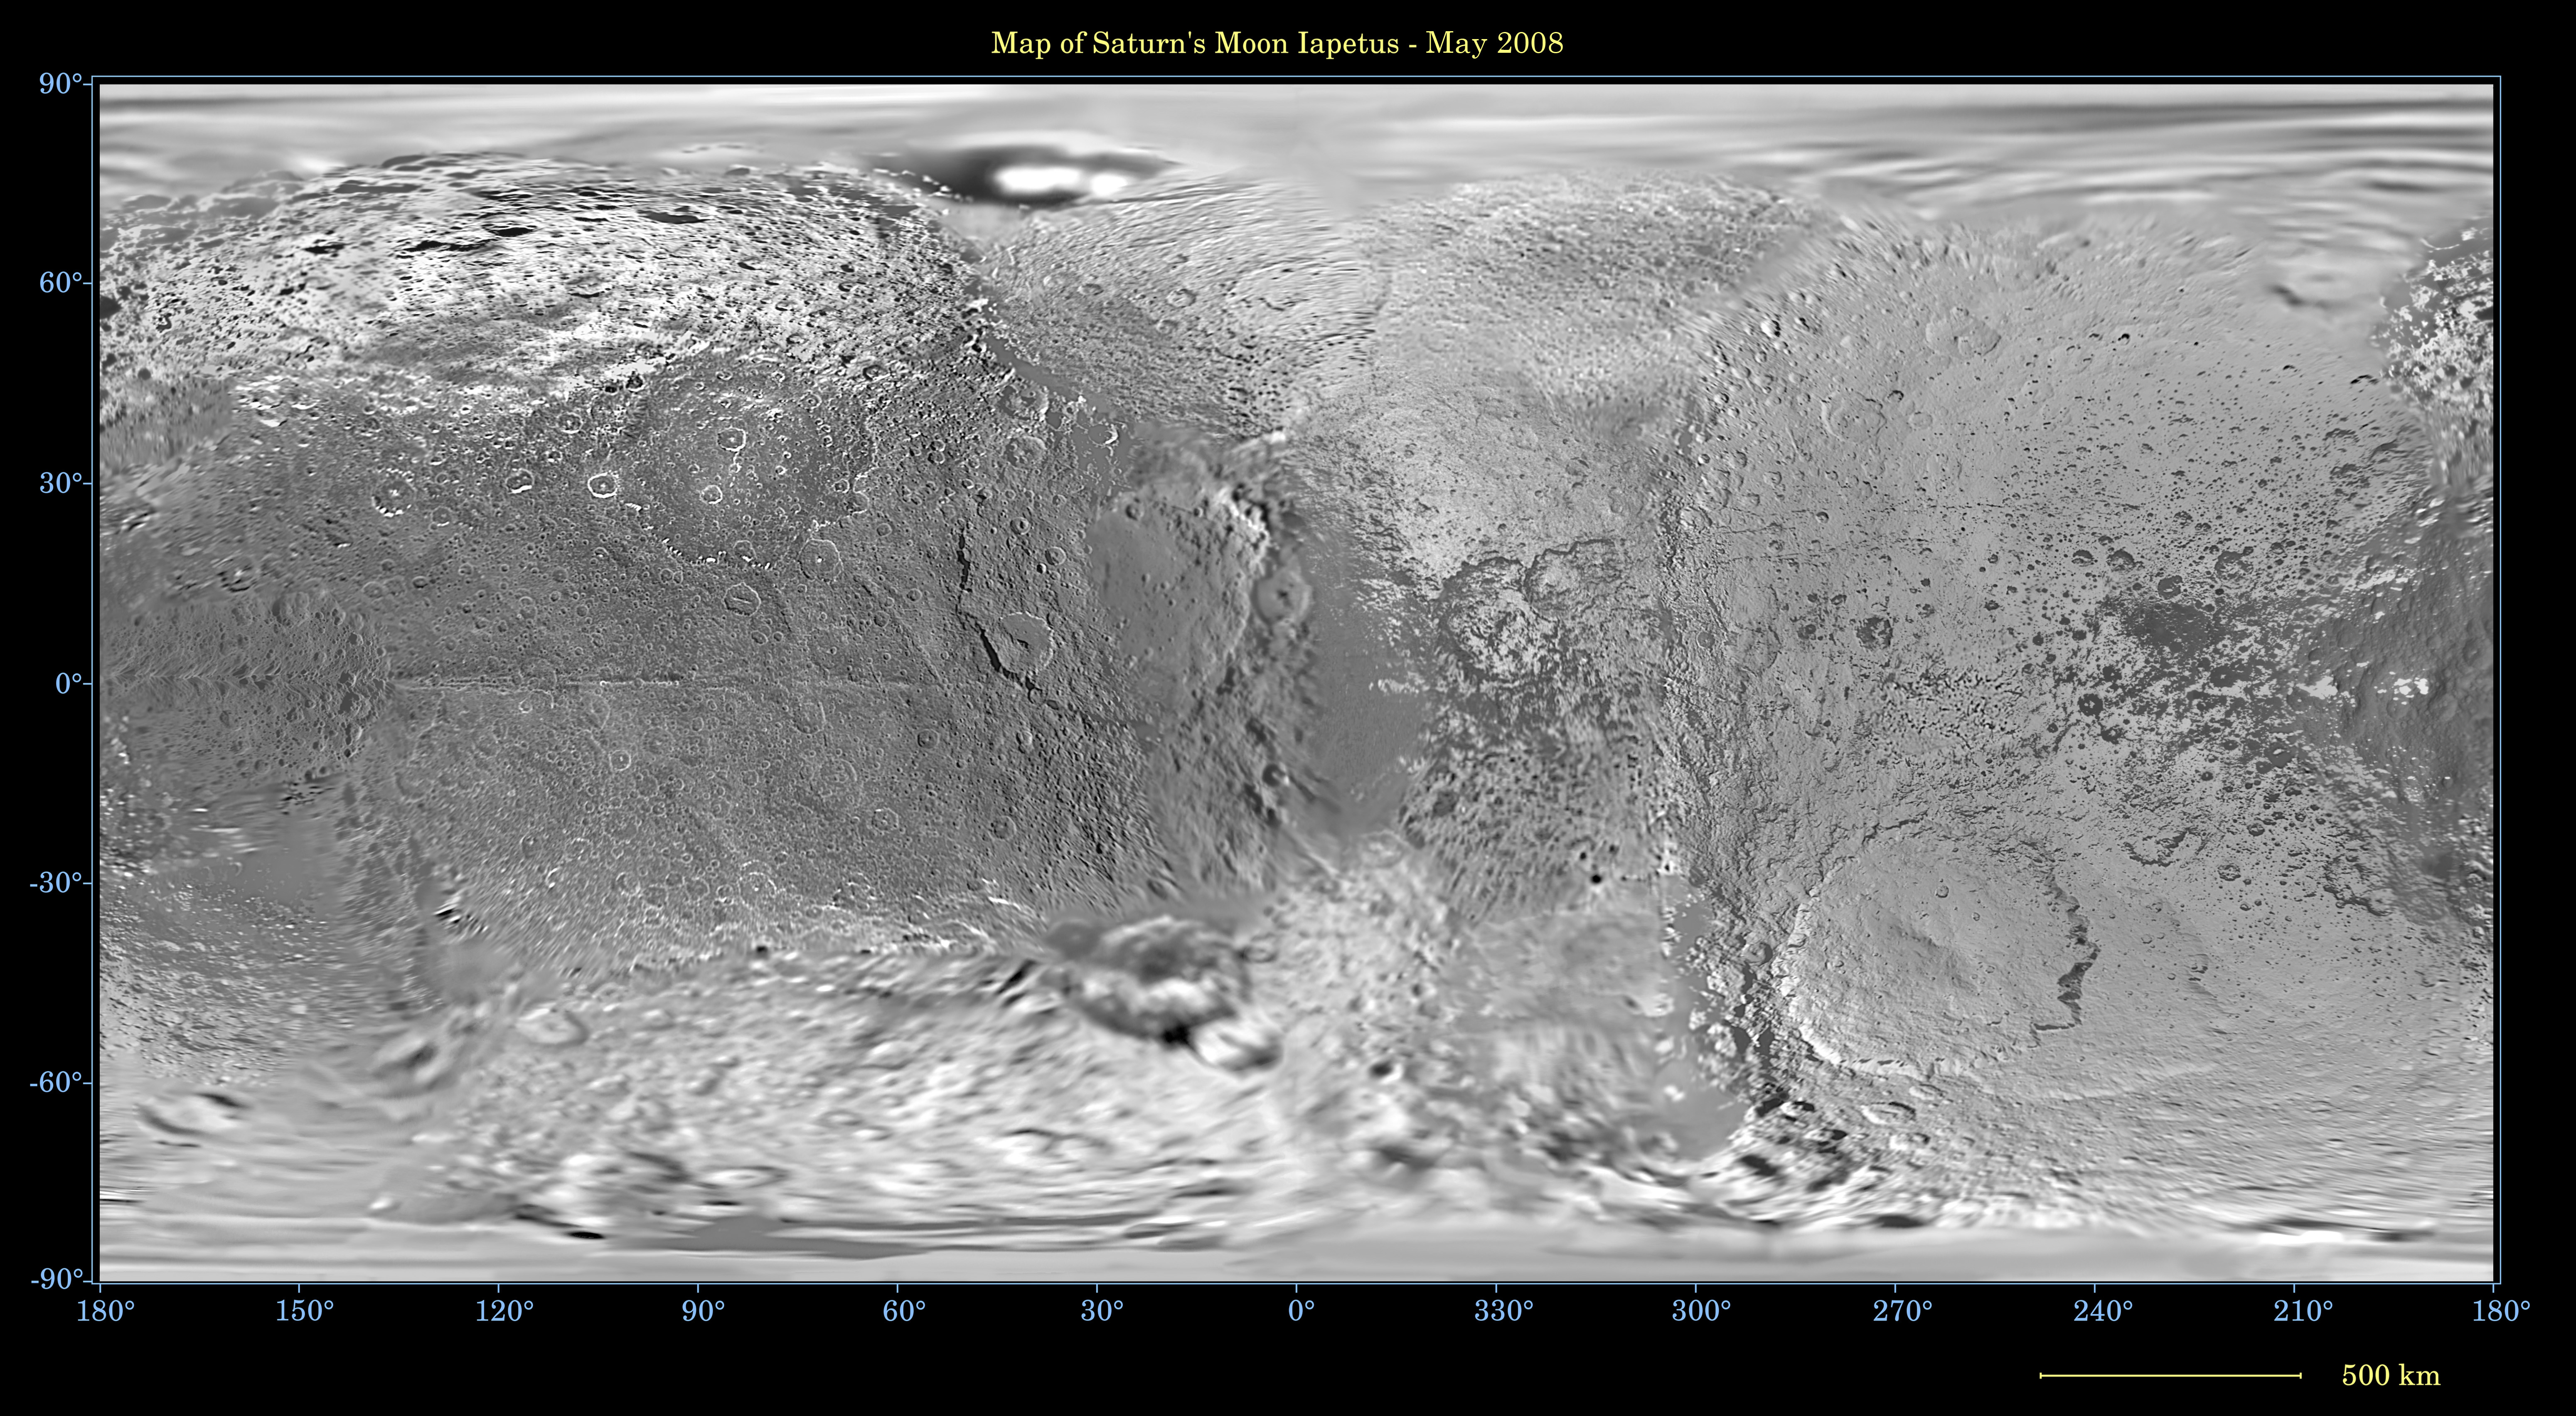

Map of Iapetus – May 2008

This global map of Saturn’s moon Iapetus was created using images taken during Cassini spacecraft flybys, with Voyager images filling in the gaps in Cassini’s coverage.

Iapetus is the moon of Saturn which, curiously, has one bright hemisphere and one dark.

The map is an equidistant (simple cylindrical) projection and has a scale of 803 meters (0.5 miles) per pixel at the equator. Some territory seen in this map was imaged by Cassini using reflected light from Saturn. The mean radius of Iapetus used for projection of this map is 736 kilometers (457 miles). The resolution of the map is 16 pixels per degree. This mosaic map is an update to the version released in January 2008 (see PIA08406).

The Cassini-Huygens mission is a cooperative project of NASA, the European Space Agency and the Italian Space Agency. The Jet Propulsion Laboratory, a division of the California Institute of Technology in Pasadena, manages the mission for NASA’s Science Mission Directorate, Washington, D.C. The Cassini orbiter and its two onboard cameras were designed, developed and assembled at JPL. The imaging operations center is based at the Space Science Institute in Boulder, Colo.

Credit: NASA/JPL/Space Science Institute